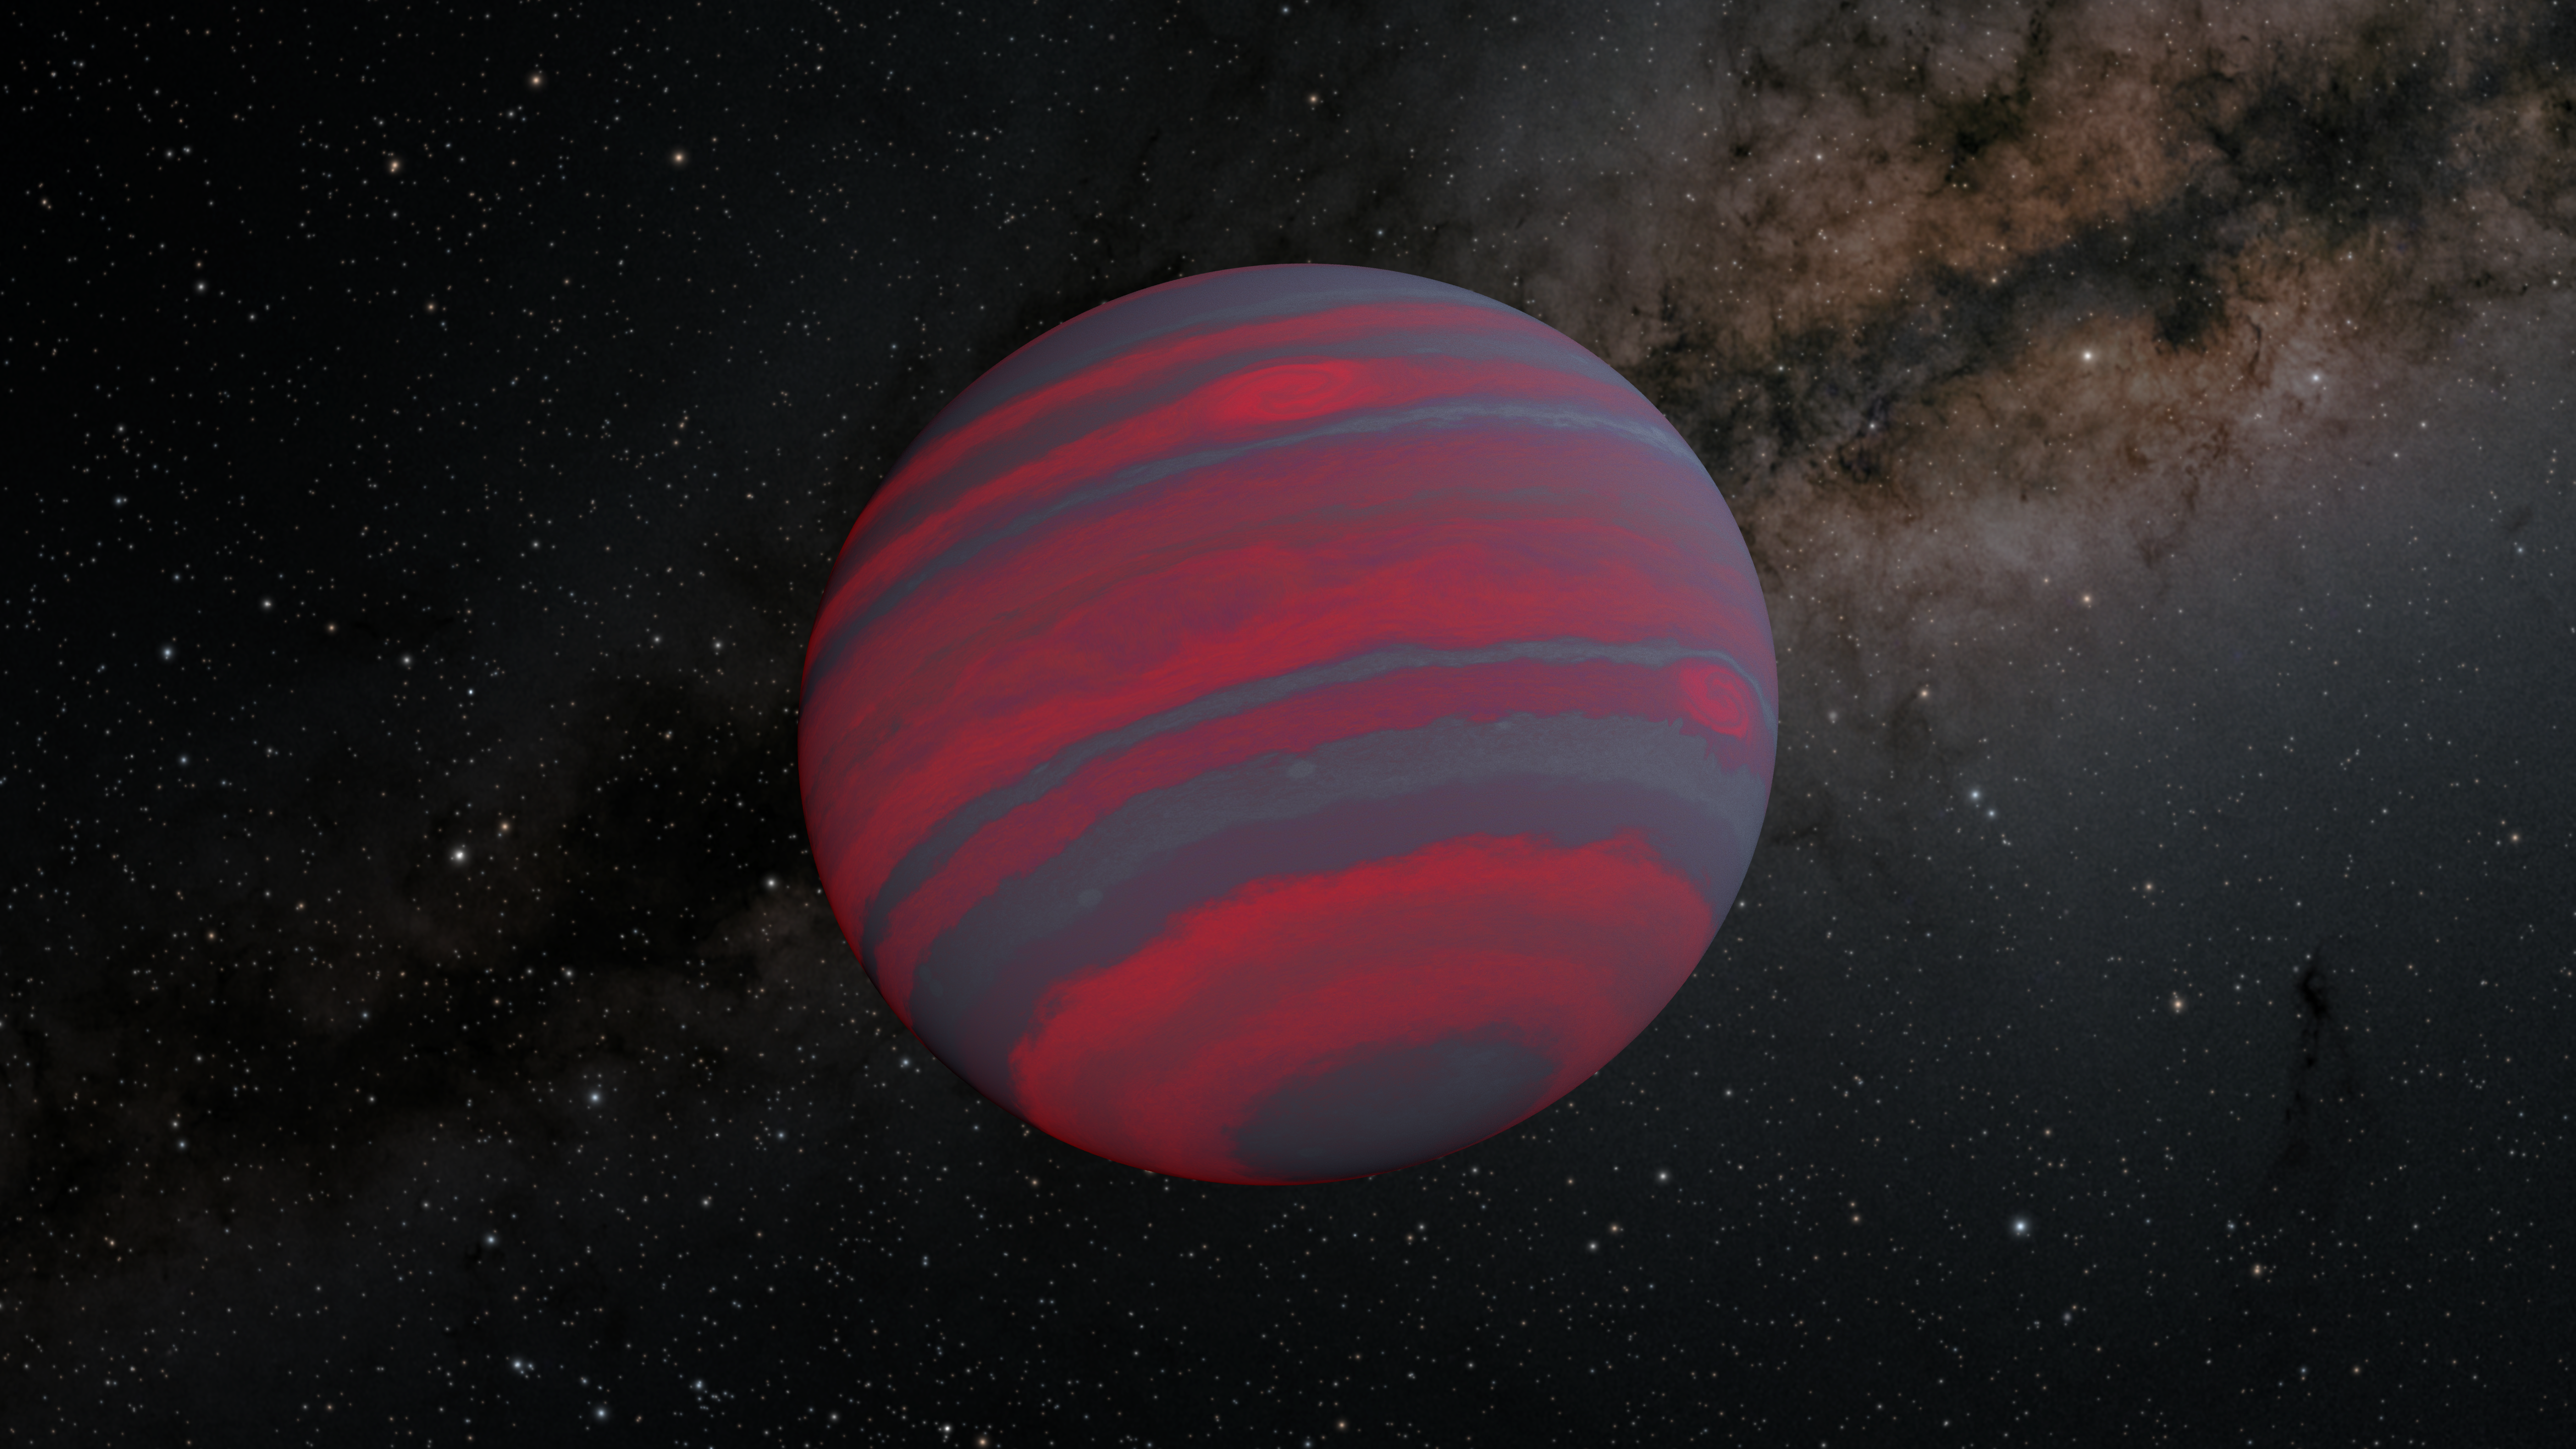

A Swiftly Rotating Brown Dwarf (Illustration)

This illustration depicts the fastest spinning brown dwarf found to date. Astronomers using NASA's Spitzer Space Telescope found 2MASS J0348-6022 rotates on its axis every 1.08 hours, about ten times faster than Jupiter and Saturn. The faster a brown dwarf spins, the narrower the different-colored atmospheric bands on it likely become, as shown in this illustration. Some brown dwarfs glow in visible light, but they are typically brightest in infrared wavelengths, which are longer than what human eyes can see. Brown dwarfs are more massive than most planets but not quite as massive as stars. Generally speaking, they have between 13 and 80 times the mass of Jupiter. A brown dwarf becomes a star if its core pressure gets high enough to start nuclear fusion.

Credit: NASA/JPL-Caltech/R. Hurt (IPAC)